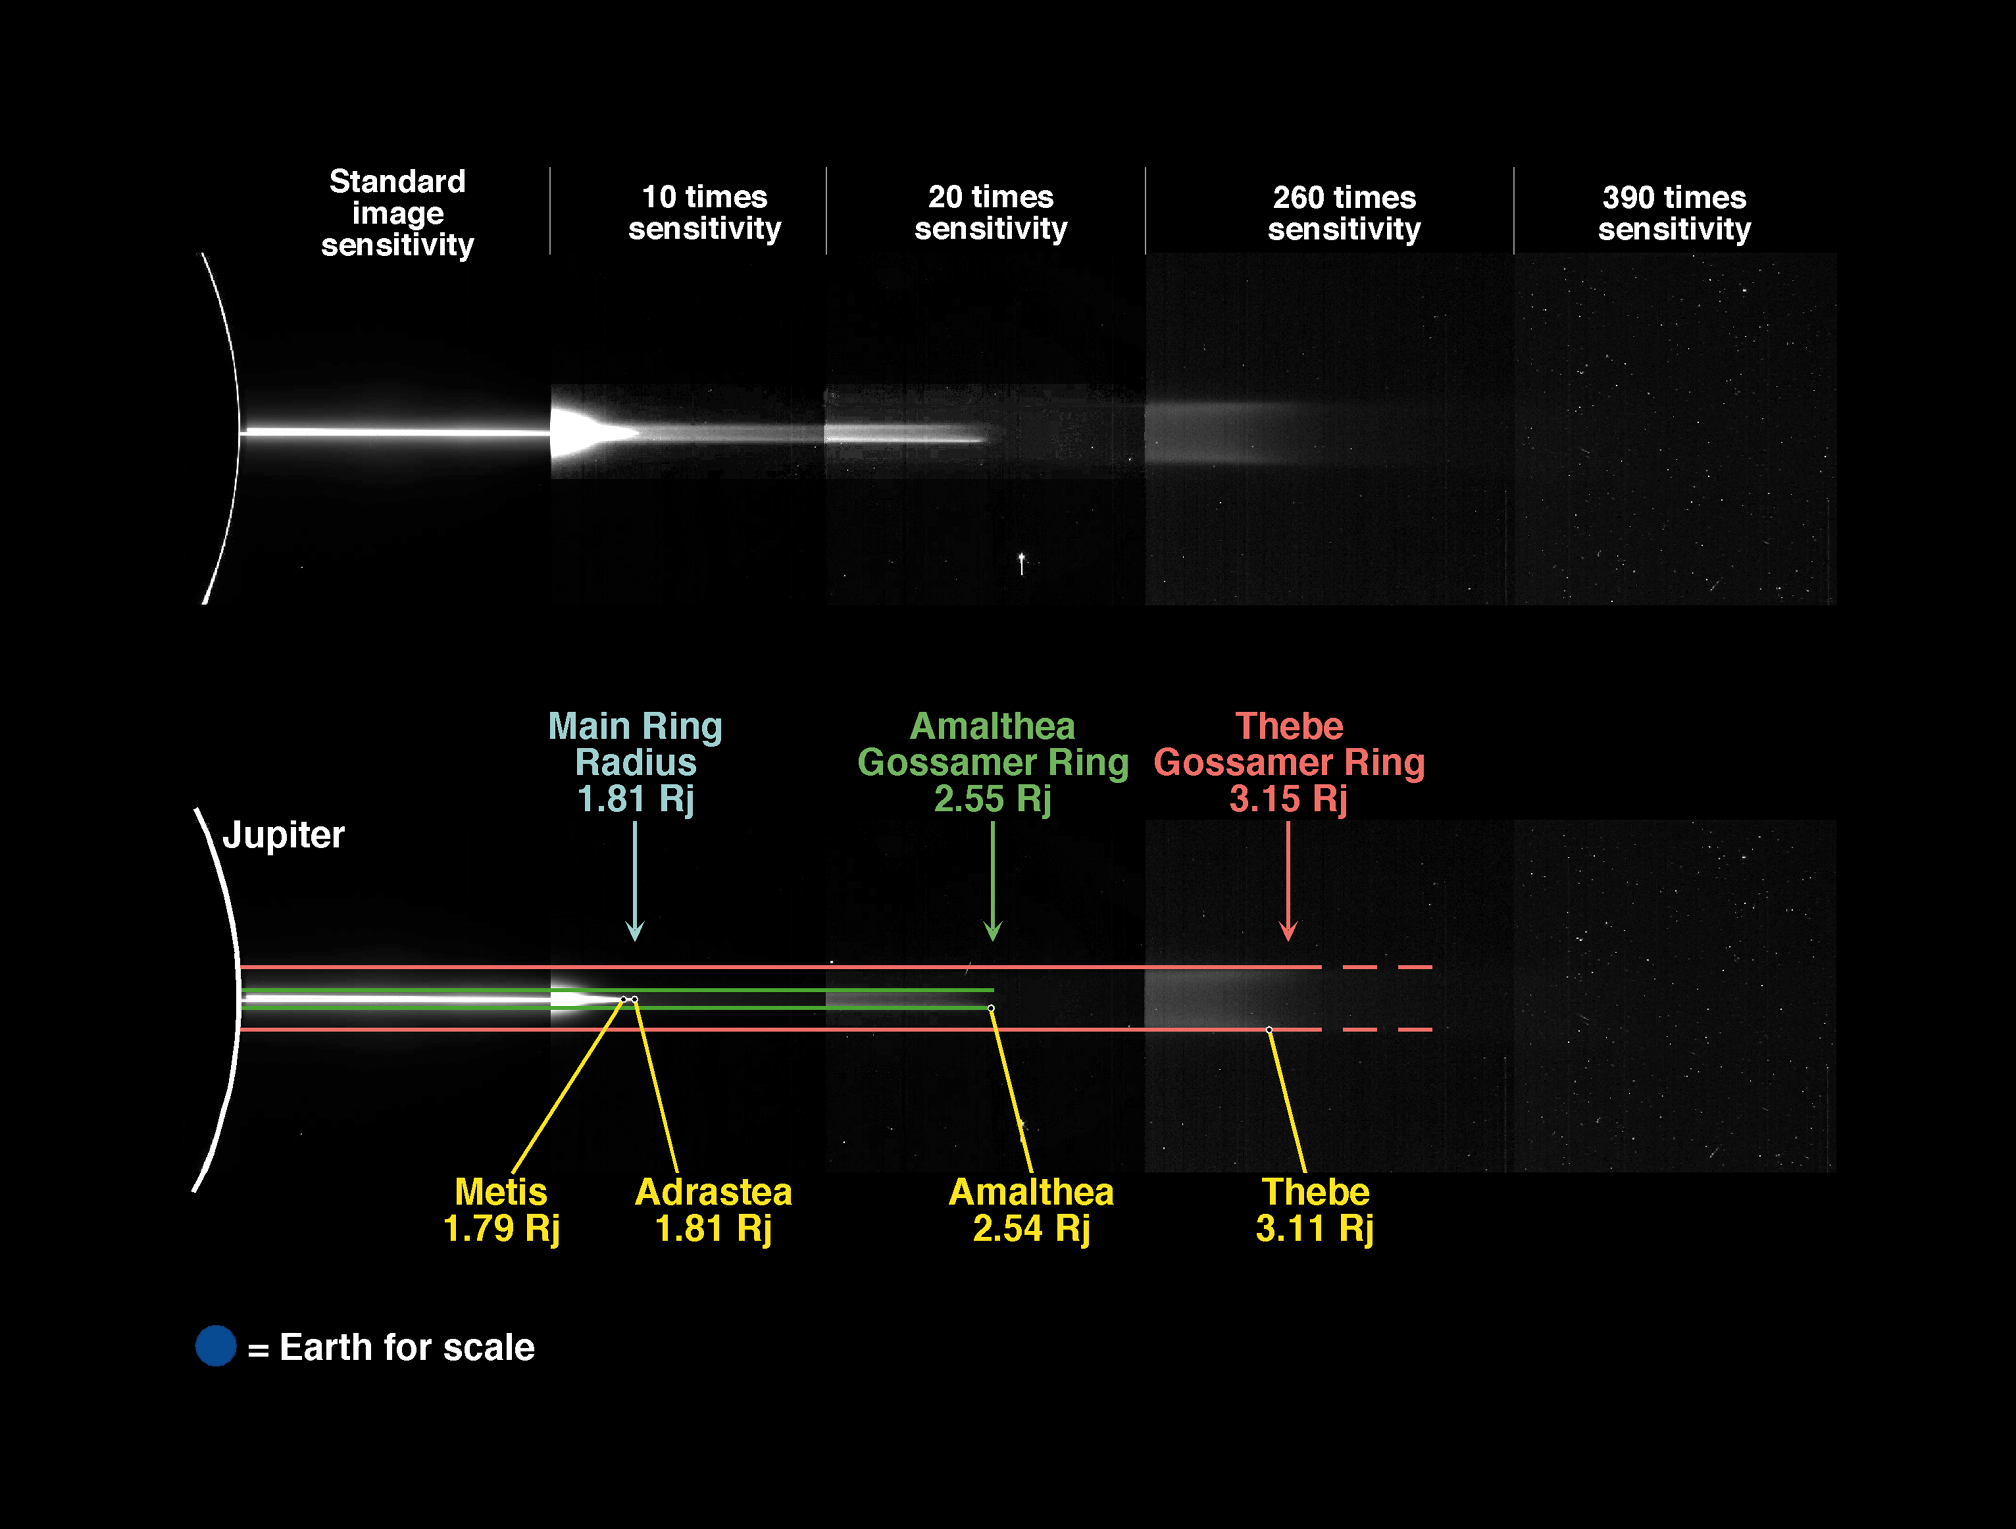

Jupiter’s Gossamer Ring Structure

This mosaic of five images was taken through the clear filter (610 nanometers) of the solid state imaging system (CCD) aboard NASA’s Galileo spacecraft on October 5, 1996. The mosaic is shown twice; the top panel displays only the data, while the bottom panel gives the location of some of Jupiter’s small ring moons and presents a match between the image and a simple geometrical model of the gossamer rings. From the spacecraft’s distance of approximately 6.6 million kilometers (km), the images have a resolution of about 134 km per pixel (picture element). The images were acquired when Galileo was in Jupiter’s shadow, peering back toward the Sun, hidden behind the planet. The spacecraft was located only about 0.15 degrees above the ring plane at the time, making the images highly foreshortened in the vertical direction. North is to the bottom.

The white vertical arc at the left edge of the top panel is caused by sunlight filtering through Jupiter’s upper atmosphere; the white horizontal line in the left part of the figure is the main ring whose arms overlap in this foreshortened view. The next frame of the mosaic, taken at higher sensitivity to detect fainter material, shows (on the left part of this panel) the overexposed main ring and the halo (seen as material above and below the main ring) which is interior to the main ring and has become visible in this longer exposure. The middle panel, taken at twenty times the standard sensitivity, shows a tenuous horizontal stripe, which can be made out in the “10 times sensitivity” panel also. In contrast to the main ring, which ends in a narrow elliptical tip, this “gossamer ring” ends abruptly (in the middle of the image) without changing its vertical thickness; the ring is also unusual in that its top and bottom edges are about twice as bright as the central region. Interestingly this ring is only seen to precisely the orbital distance of Amalthea, a small (mean radius of 85 km) Jovian moon, and has a half-thickness that is the same as Amalthea’s maximum excursion off Jupiter’s equatorial plane.

Satellite Interactions with Jupiter’s Ring System

Further to the right, using much higher sensitivities, another faint but wider stripe becomes visible. This last band is associated with Thebe, a Jovian moon with a mean radius of 50 km. The ring lies principally inside Thebe’s orbit and has a thickness like Thebe’s elevation above Jupiter’s equatorial plane. Given the position of Adrastea (in the equatorial plane at the periphery of the main Jovian ring), the main ring is likely derived from this small satellite (mean radius of 8 km).

The bottom rendition shows the orbital distances (in yellow) of the small satellites. The distances are given in units of Jovian radii; Jupiter’s radius is 71,398 kilometers (44,267 miles). Various components of the Jovian ring system are plotted as seen from the equatorial plane: the green band represents the positions of particles lost from Amalthea; the red band is material from Thebe.

The Jet Propulsion Laboratory, Pasadena, CA manages the Galileo mission for NASA’s Office of Space Science, Washington, DC.

Credit: NASA/JPL/Cornell University